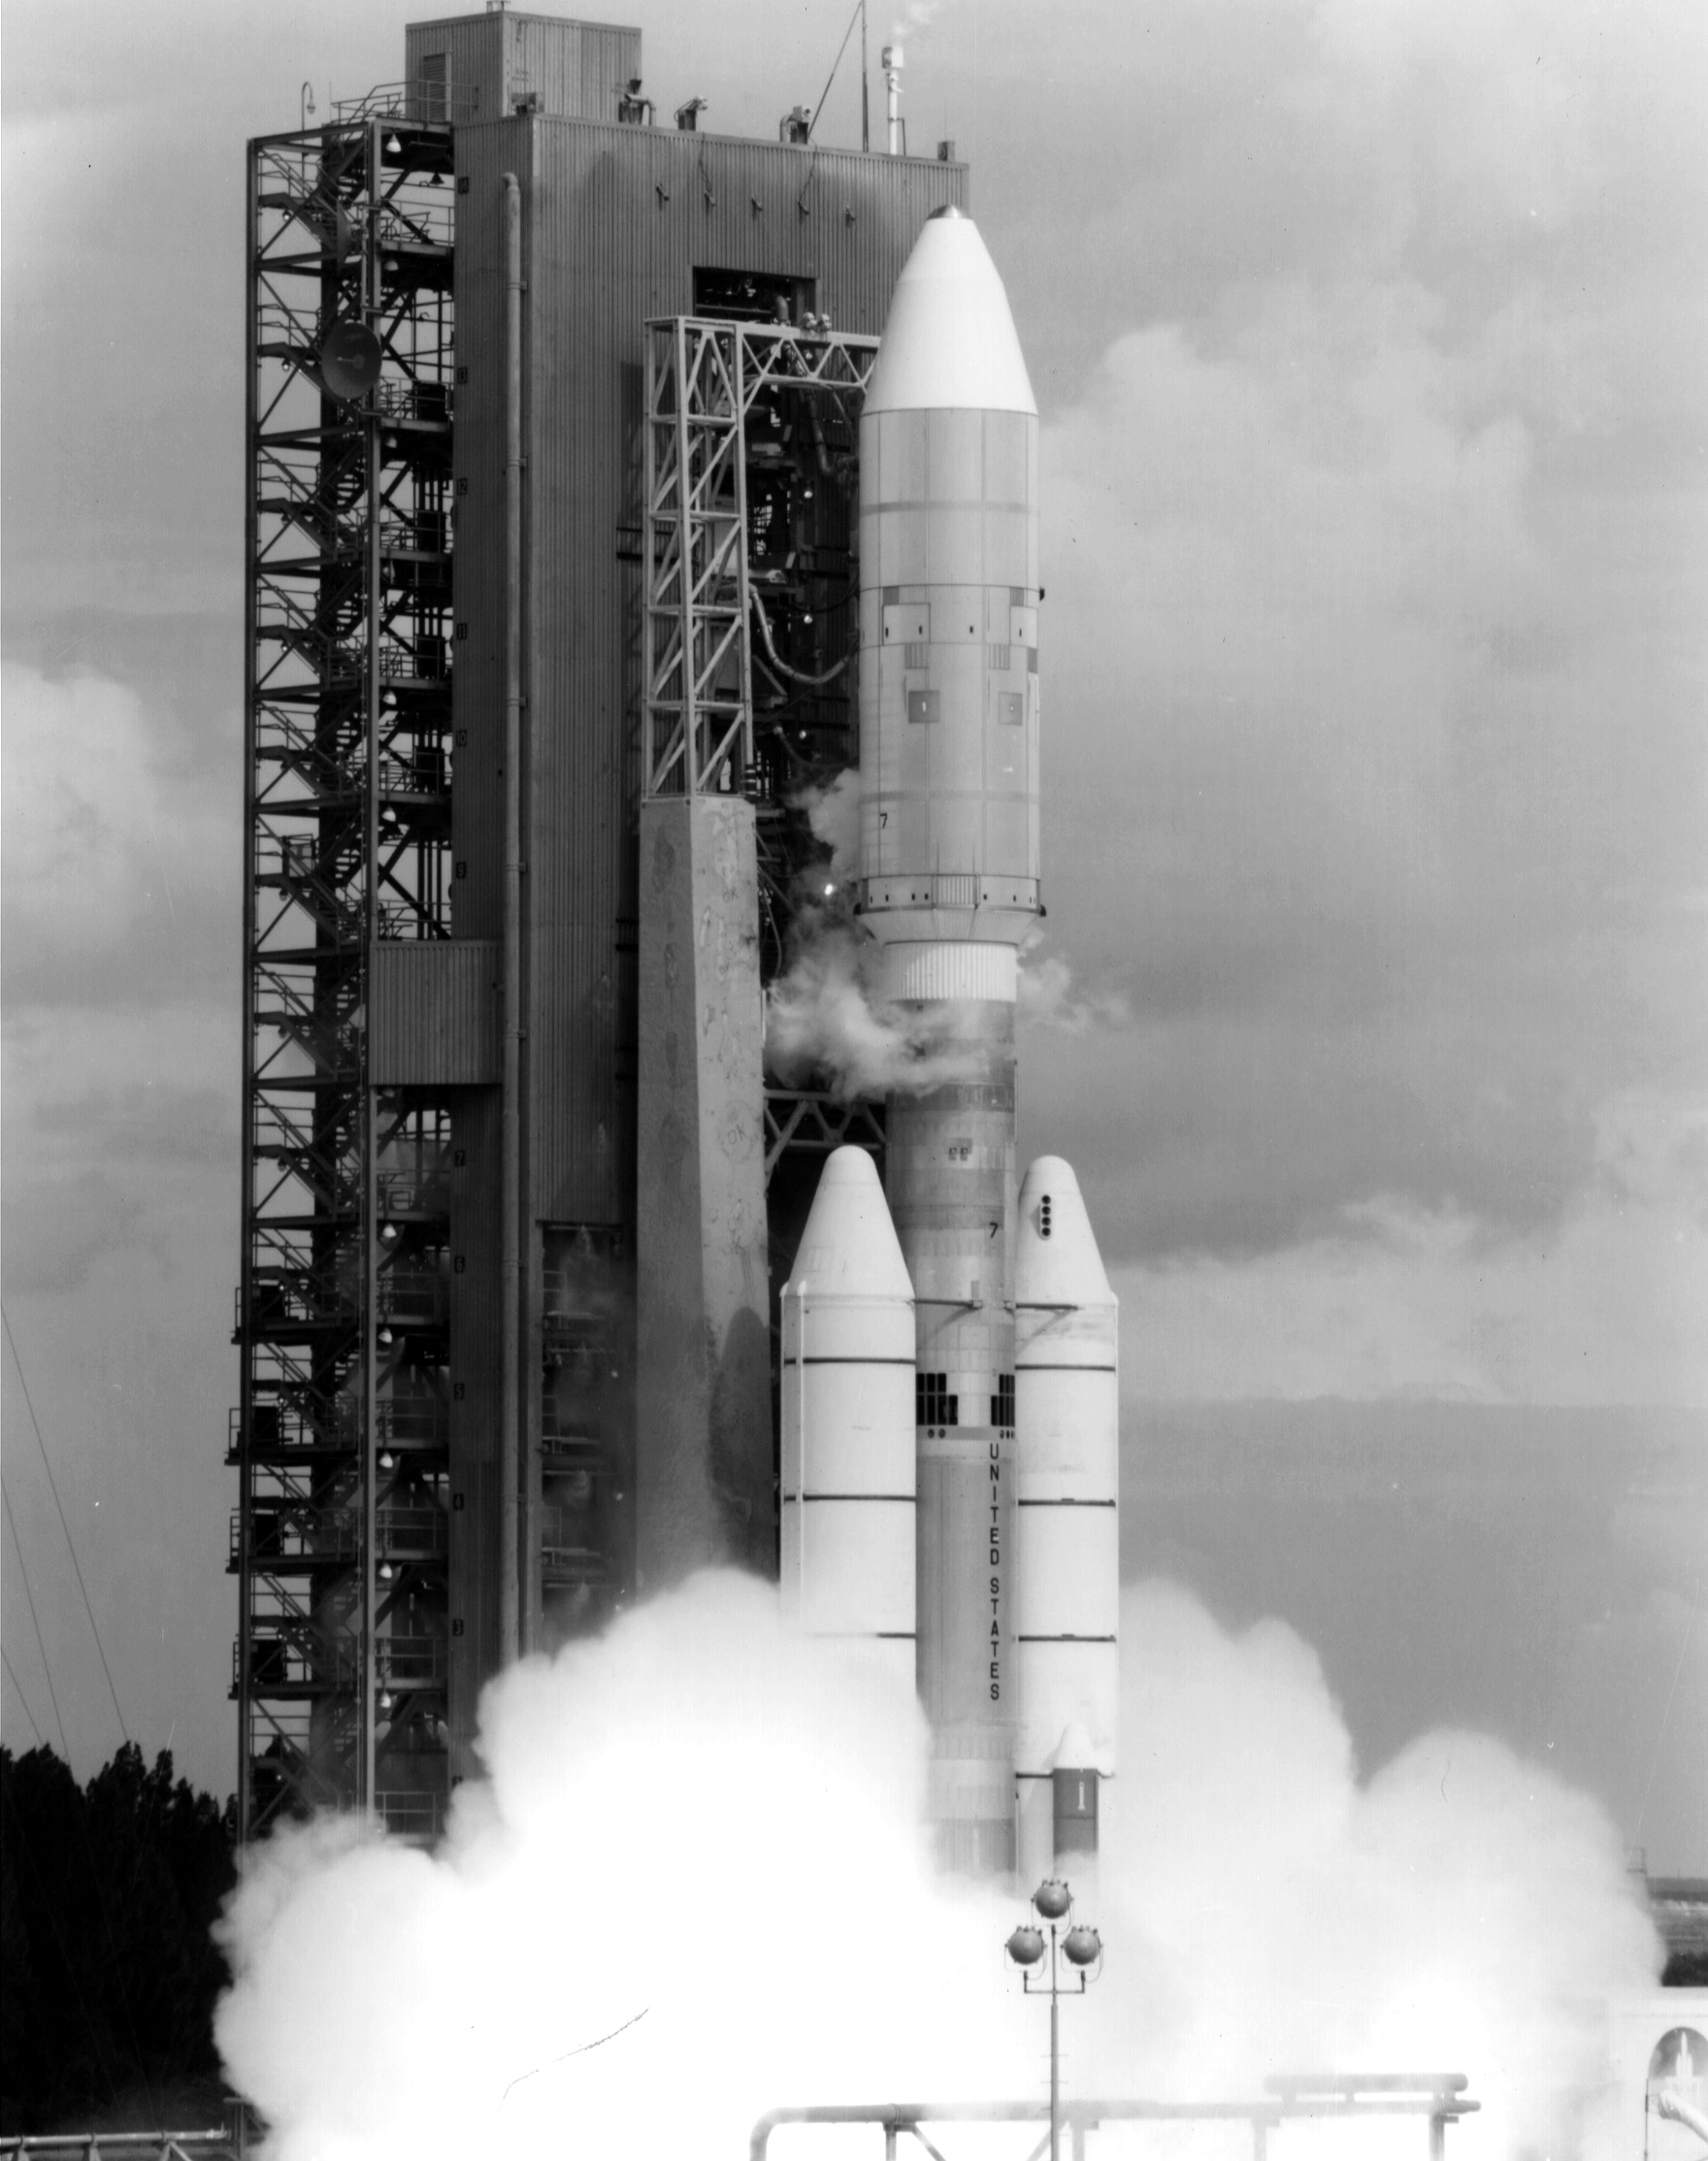

Voyager 2 Launch

NASA’s Voyager 2 spacecraft launched atop its Titan/Centaur-7 launch vehicle from Cape Canaveral Air Force Station in Florida on August 20, 1977, at 10:29 a.m. local time.

Voyager is managed for NASA by NASA’s Jet Propulsion Laboratory, Pasadena, California. JPL is a division of the California Institute of Technology, Pasadena.

Credit: NASA/JPL-Caltech